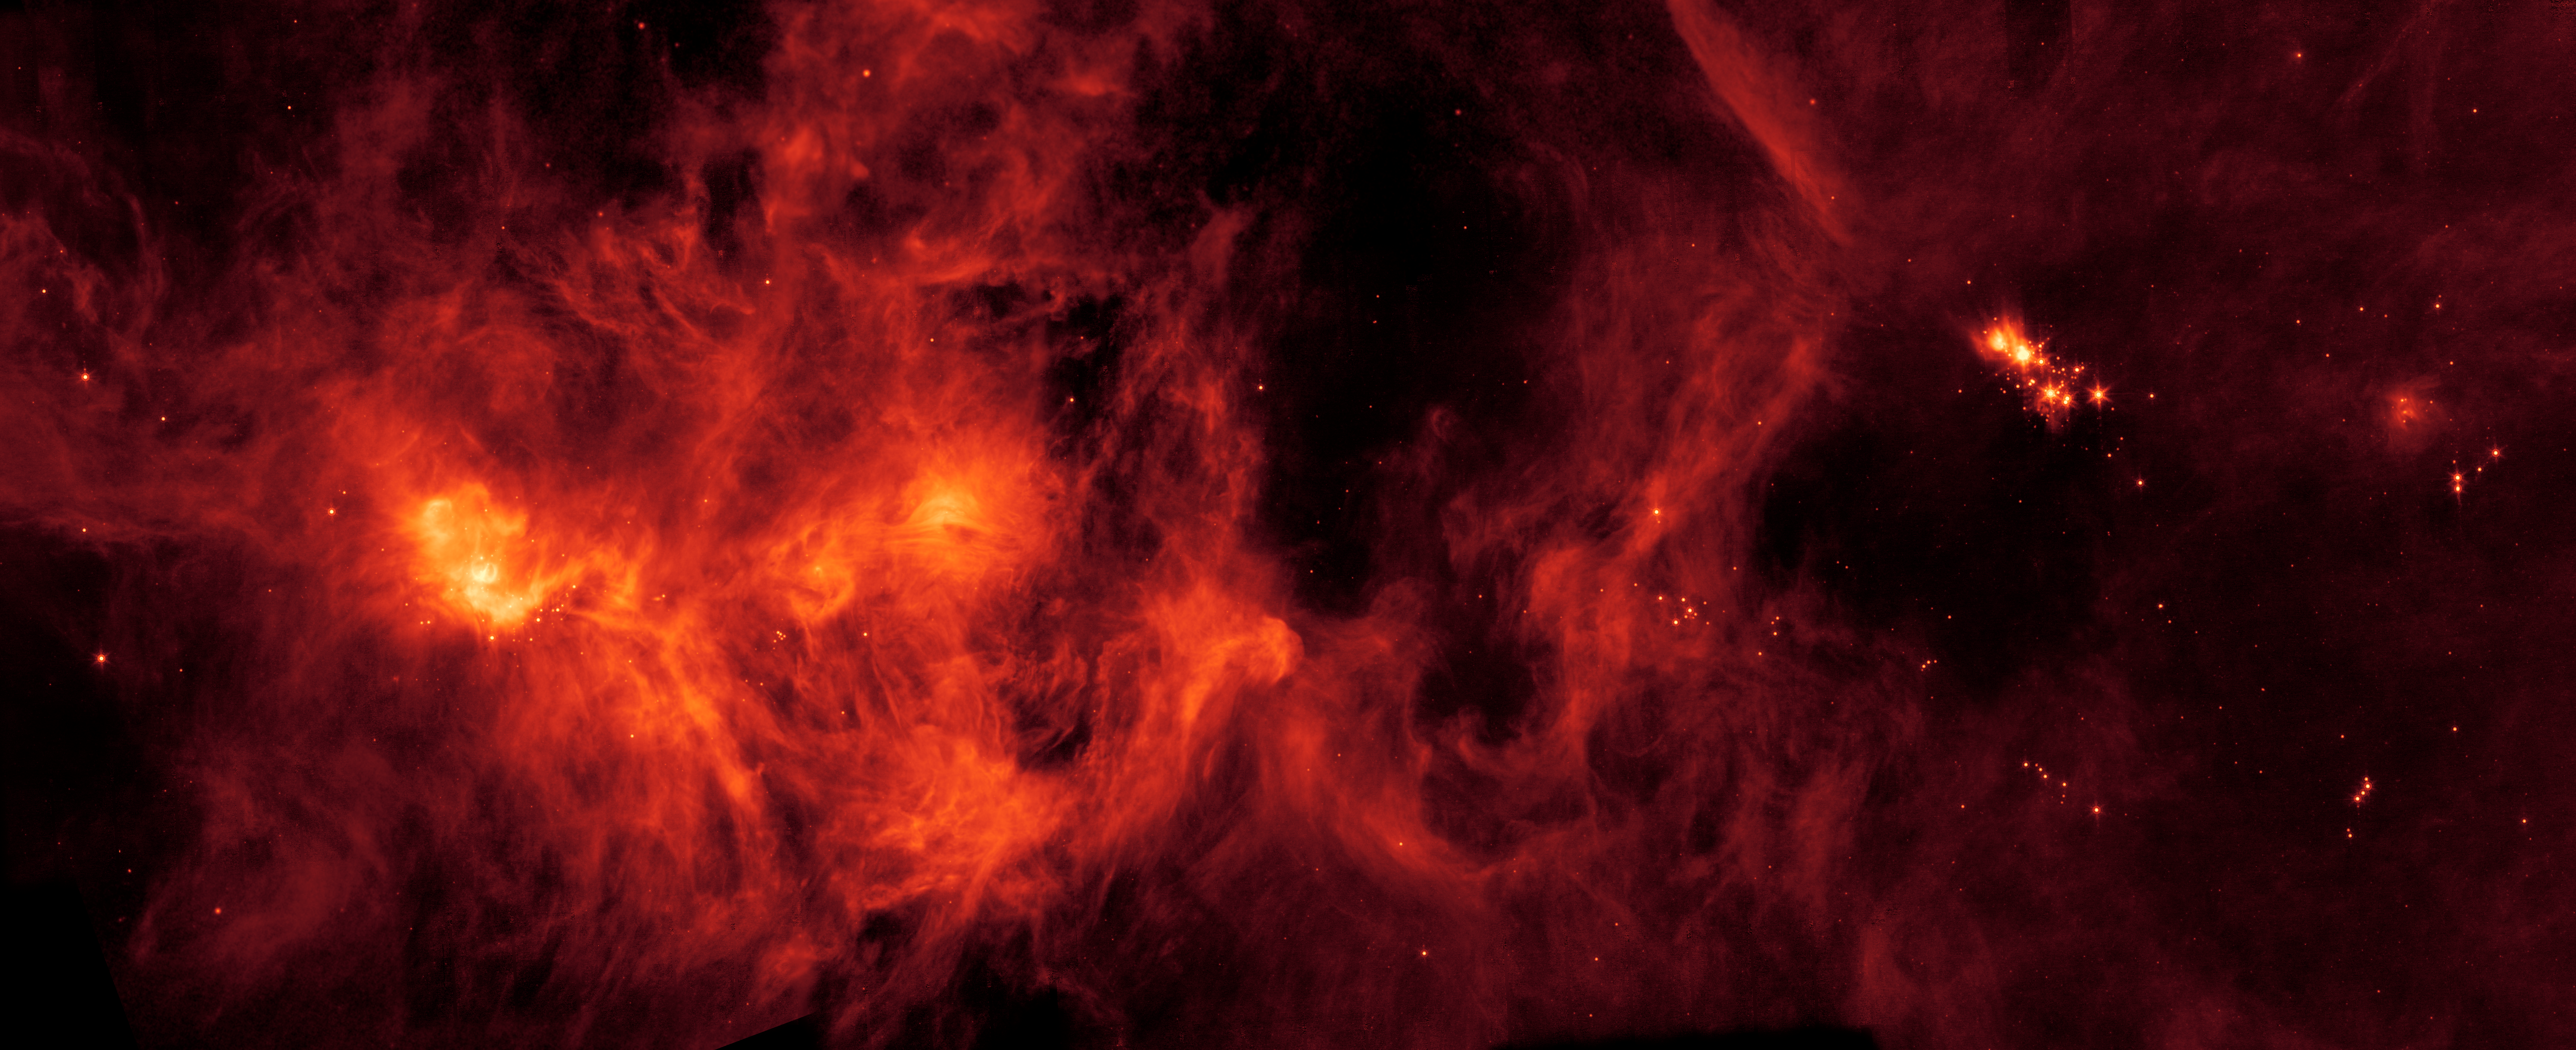

Perseus Molecular Cloud

A collection of gas and dust over 500 light-years across, the Perseus Molecular Cloud hosts an abundance of young stars. Located on the edge of the Perseus Constellation, it was imaged by NASA's Spitzer Space Telescope.

NASA's Jet Propulsion Laboratory, Pasadena, Calif., manages the Spitzer Space Telescope mission for NASA's Science Mission Directorate, Washington. Science operations are conducted at the Spitzer Science Center at the California Institute of Technology, also in Pasadena. Caltech manages JPL for NASA.

Credit: NASA/JPL-Caltech